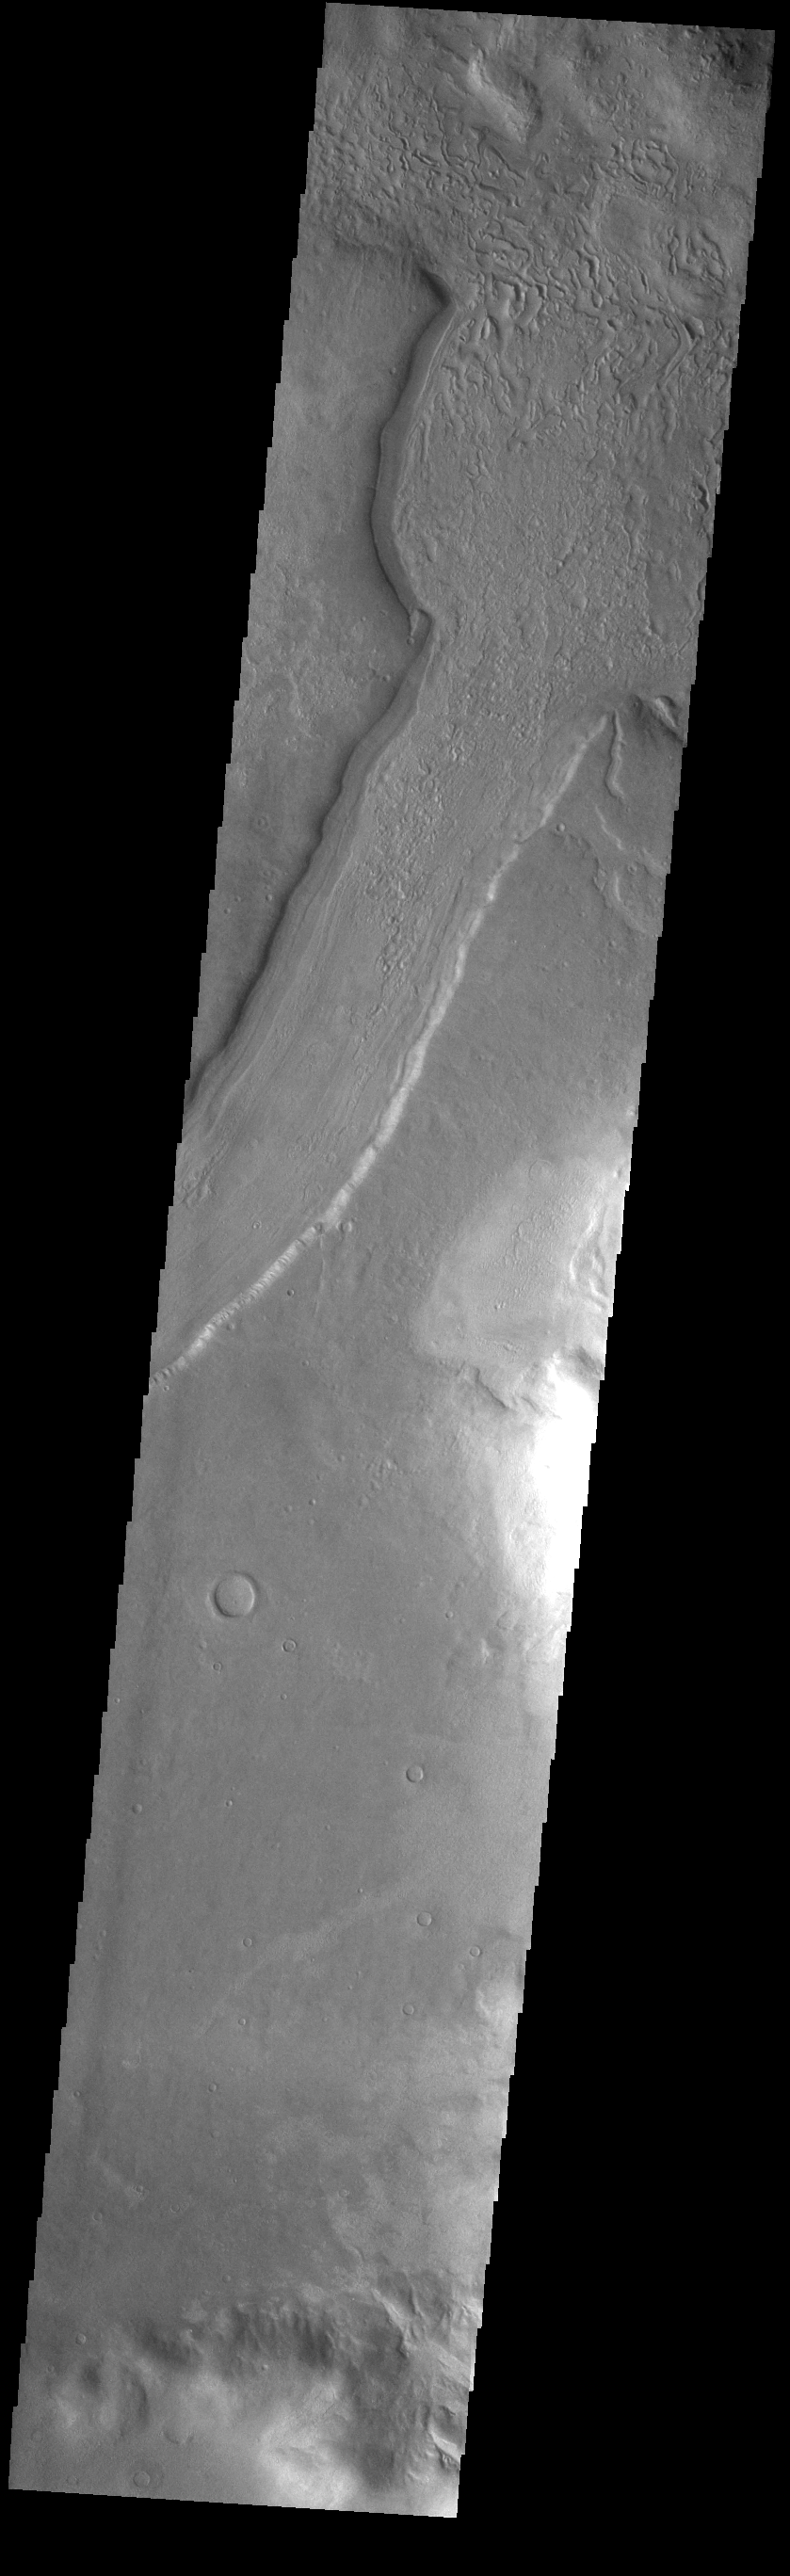

Reull Vallis

This VIS image shows a short section of Reull Vallis. Reull Vallis starts in Promethei Terra and empties into Hellas Plainitia. On the floor of this channel are ridged and grooved materials. In other sections of the channel these materials appear to deflect around obstacles. These features are proposed to be ice-rich materials similar to glaciers on Earth. Reull Vallis is 1051km (653 miles) long.

Credit: NASA/JPL-Caltech/ASU